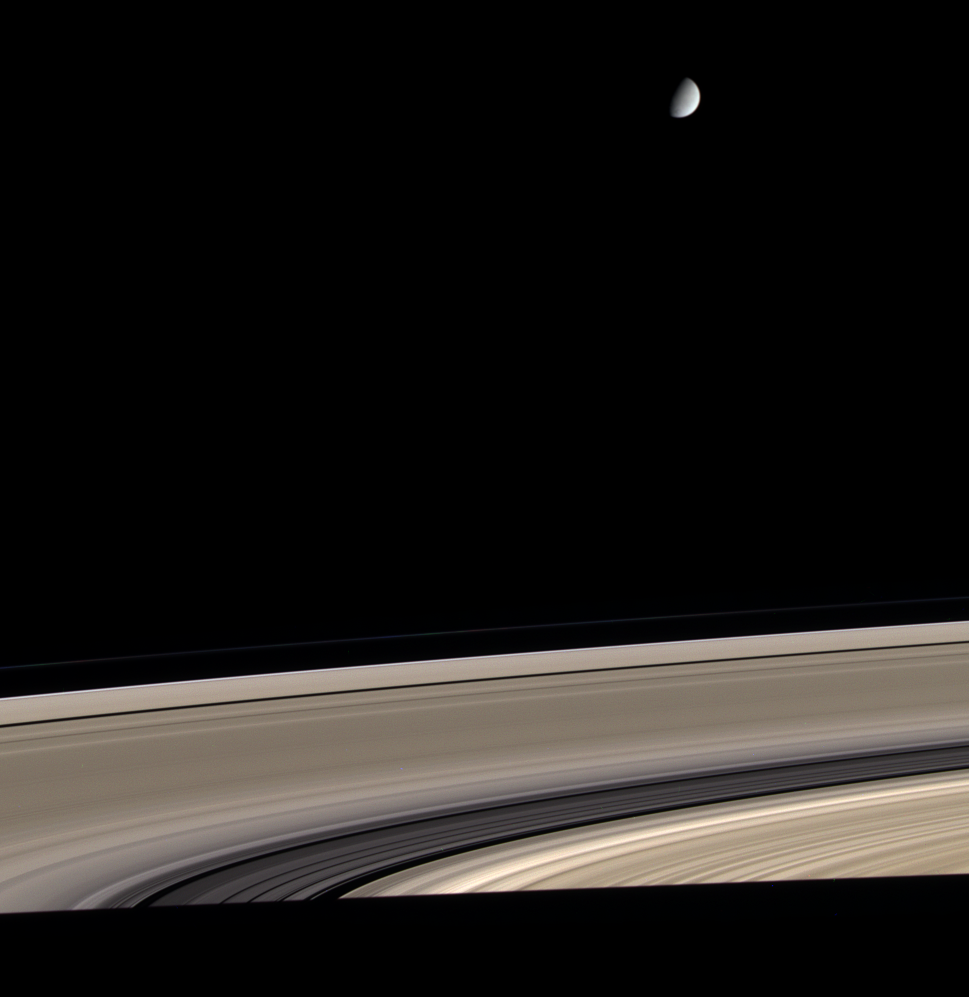

Bright Ice, Dirty Ice

Saturn’s icy moon Enceladus hovers above Saturn’s exquisite rings in this color view from Cassini. The rings, made of nearly pure water ice, have also become somewhat contaminated by meteoritic dust during their history, which may span several hundred million years. Enceladus shares the rings’ nearly pure water ice composition, but appears to have eluded dust contamination through resurfacing processes that scientists are still trying to understand. Enceladus is 505 kilometers (314 miles) across.

Dust affects the rings’ color, while differences in brightness are attributable to varying particle sizes and concentrations.

The images for this natural color view were taken with the Cassini spacecraft narrow-angle camera on April 5, 2005, at a distance of approximately 2.2 million kilometers (1.4 million miles) from Saturn through red, green and blue spectral filters. The image scale is 13 kilometers (8 miles) per pixel.

The Cassini-Huygens mission is a cooperative project of NASA, the European Space Agency and the Italian Space Agency. The Jet Propulsion Laboratory, a division of the California Institute of Technology in Pasadena, manages the mission for NASA’s Science Mission Directorate, Washington, D.C. The Cassini orbiter and its two onboard cameras were designed, developed and assembled at JPL. The imaging team is based at the Space Science Institute, Boulder, Colo.

Credit: NASA/JPL/Space Science Institute